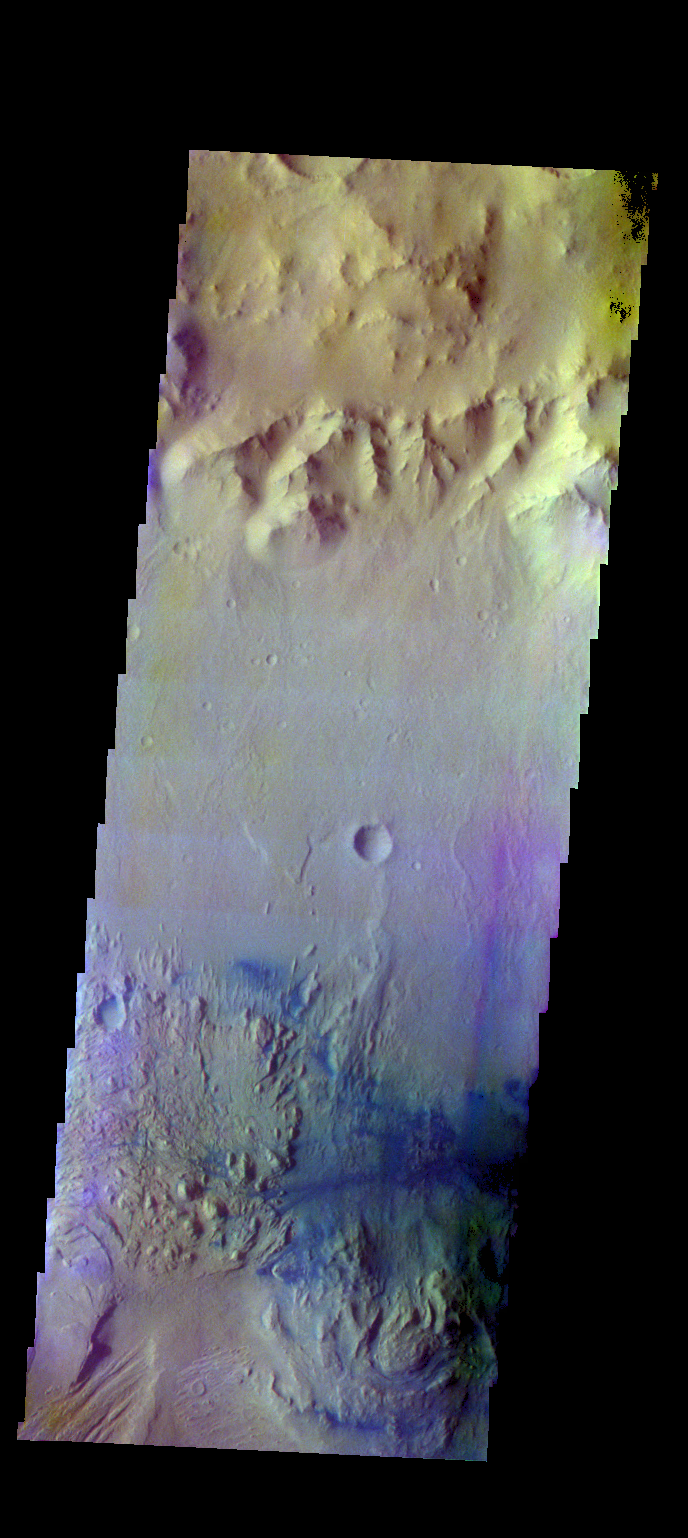

Gale Crater – False Color

The THEMIS VIS camera contains 5 filters. The data from different filters can be combined in multiple ways to create a false color image. These false color images may reveal subtle variations of the surface not easily identified in a single band image. Today’s false color image shows part of Gale Crater. Basaltic sands are dark blue in this type of false color combination. The Curiosity Rover is located in another portion of Gale Crater, far southwest of this image.

Credit: NASA/JPL-Caltech/ASU